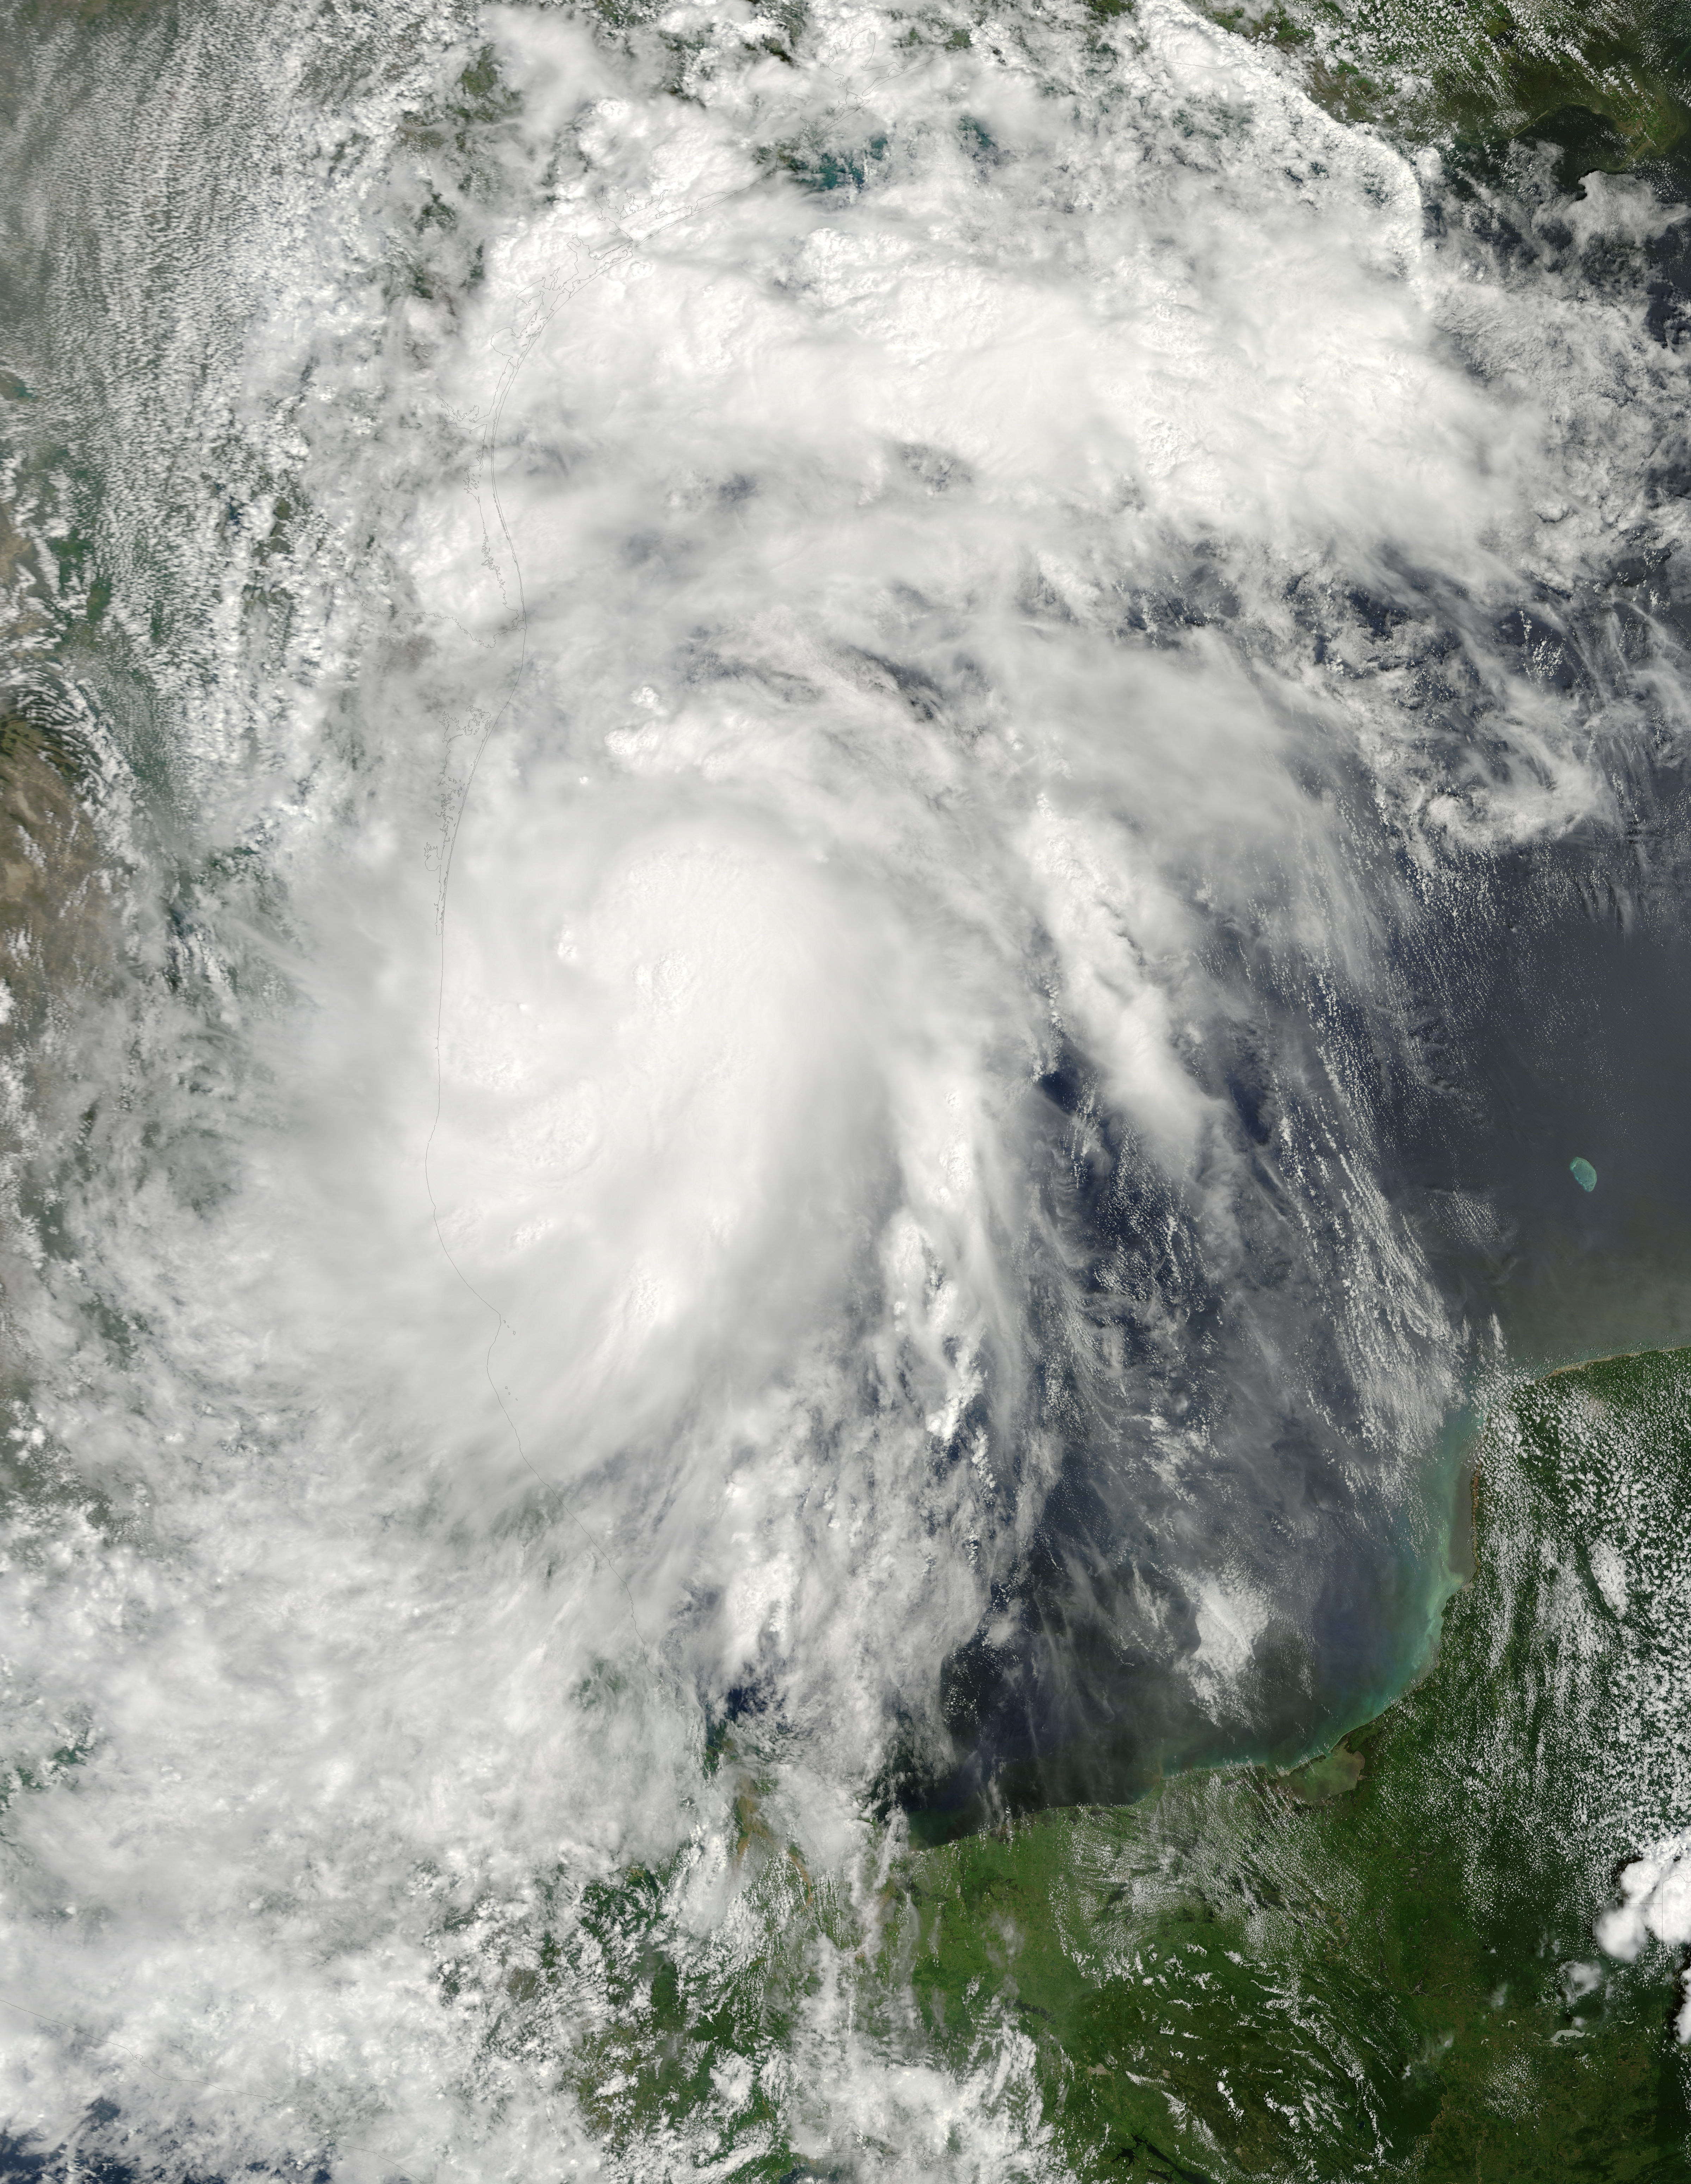

Tropical Storm Hermine in the Gulf of Mexico

NASA image acquired Sept 6, 2010 at 16 :45 UTC Tropical Storm Hermine (10L) in the Gulf of Mexico Satellite: Terra

Credit: NASA/GSFC/Jeff Schmaltz/MODIS Land Rapid Response Team